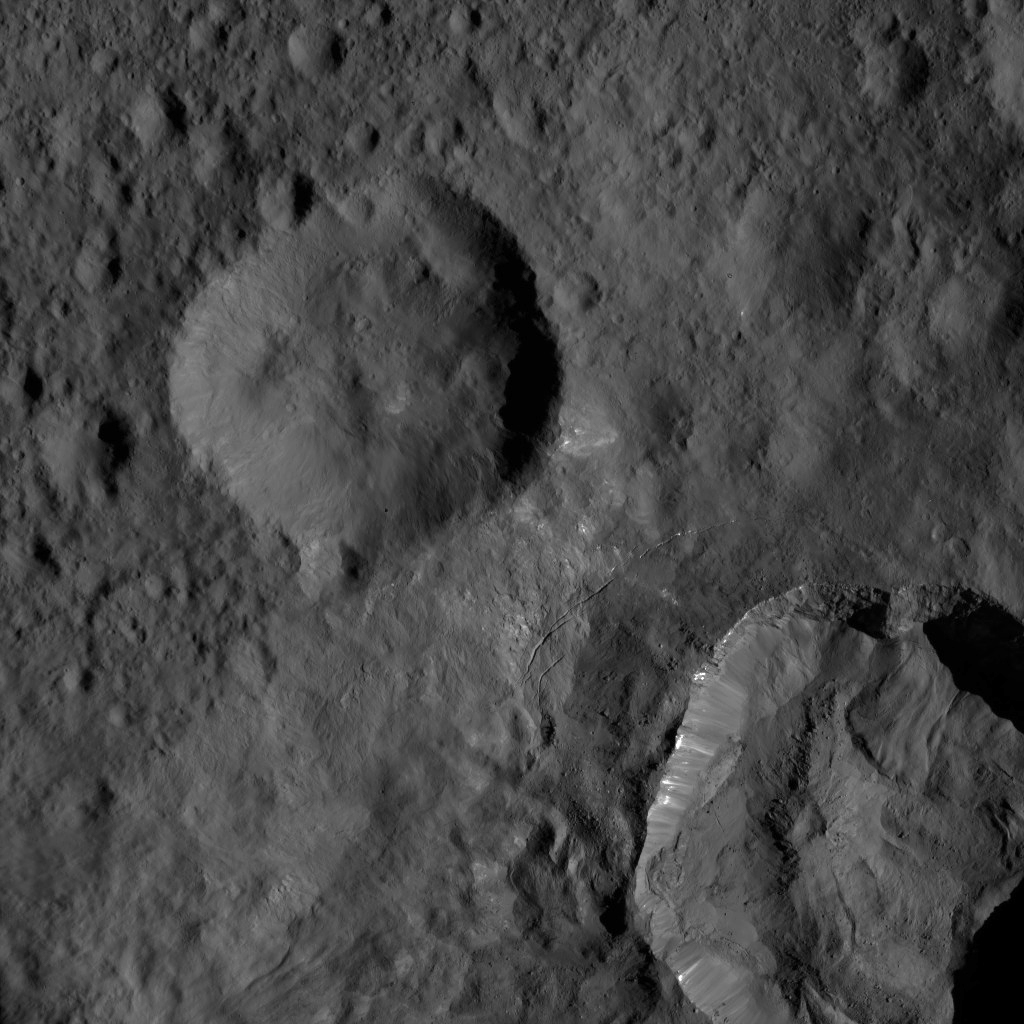

Dawn LAMO Image 55

This view from NASA’s Dawn spacecraft shows an area in mid-southern latitudes on Ceres. The crater named Juling (12 miles, 20 kilometers wide) is seen at lower right. Bright material is visible along its upper walls. Several narrow fractures are visible just above and to the left of the crater’s rim.

A broader view of this area can be seen in PIA20142, which was obtained earlier in Dawn’s mission at Ceres, from a higher altitude.

Dawn acquired this image on Feb. 8, 2016, from its low-altitude mapping orbit, at a distance of about 240 miles (385 kilometers) from the surface. The image resolution is 120 feet (35 meters) per pixel.

Dawn’s mission is managed by JPL for NASA’s Science Mission Directorate in Washington. Dawn is a project of the directorate’s Discovery Program, managed by NASA’s Marshall Space Flight Center in Huntsville, Alabama. UCLA is responsible for overall Dawn mission science. Orbital ATK, Inc., in Dulles, Virginia, designed and built the spacecraft. The German Aerospace Center, the Max Planck Institute for Solar System Research, the Italian Space Agency and the Italian National Astrophysical Institute are international partners on the mission team.

Credit: NASA/JPL-Caltech/UCLA/MPS/DLR/IDA